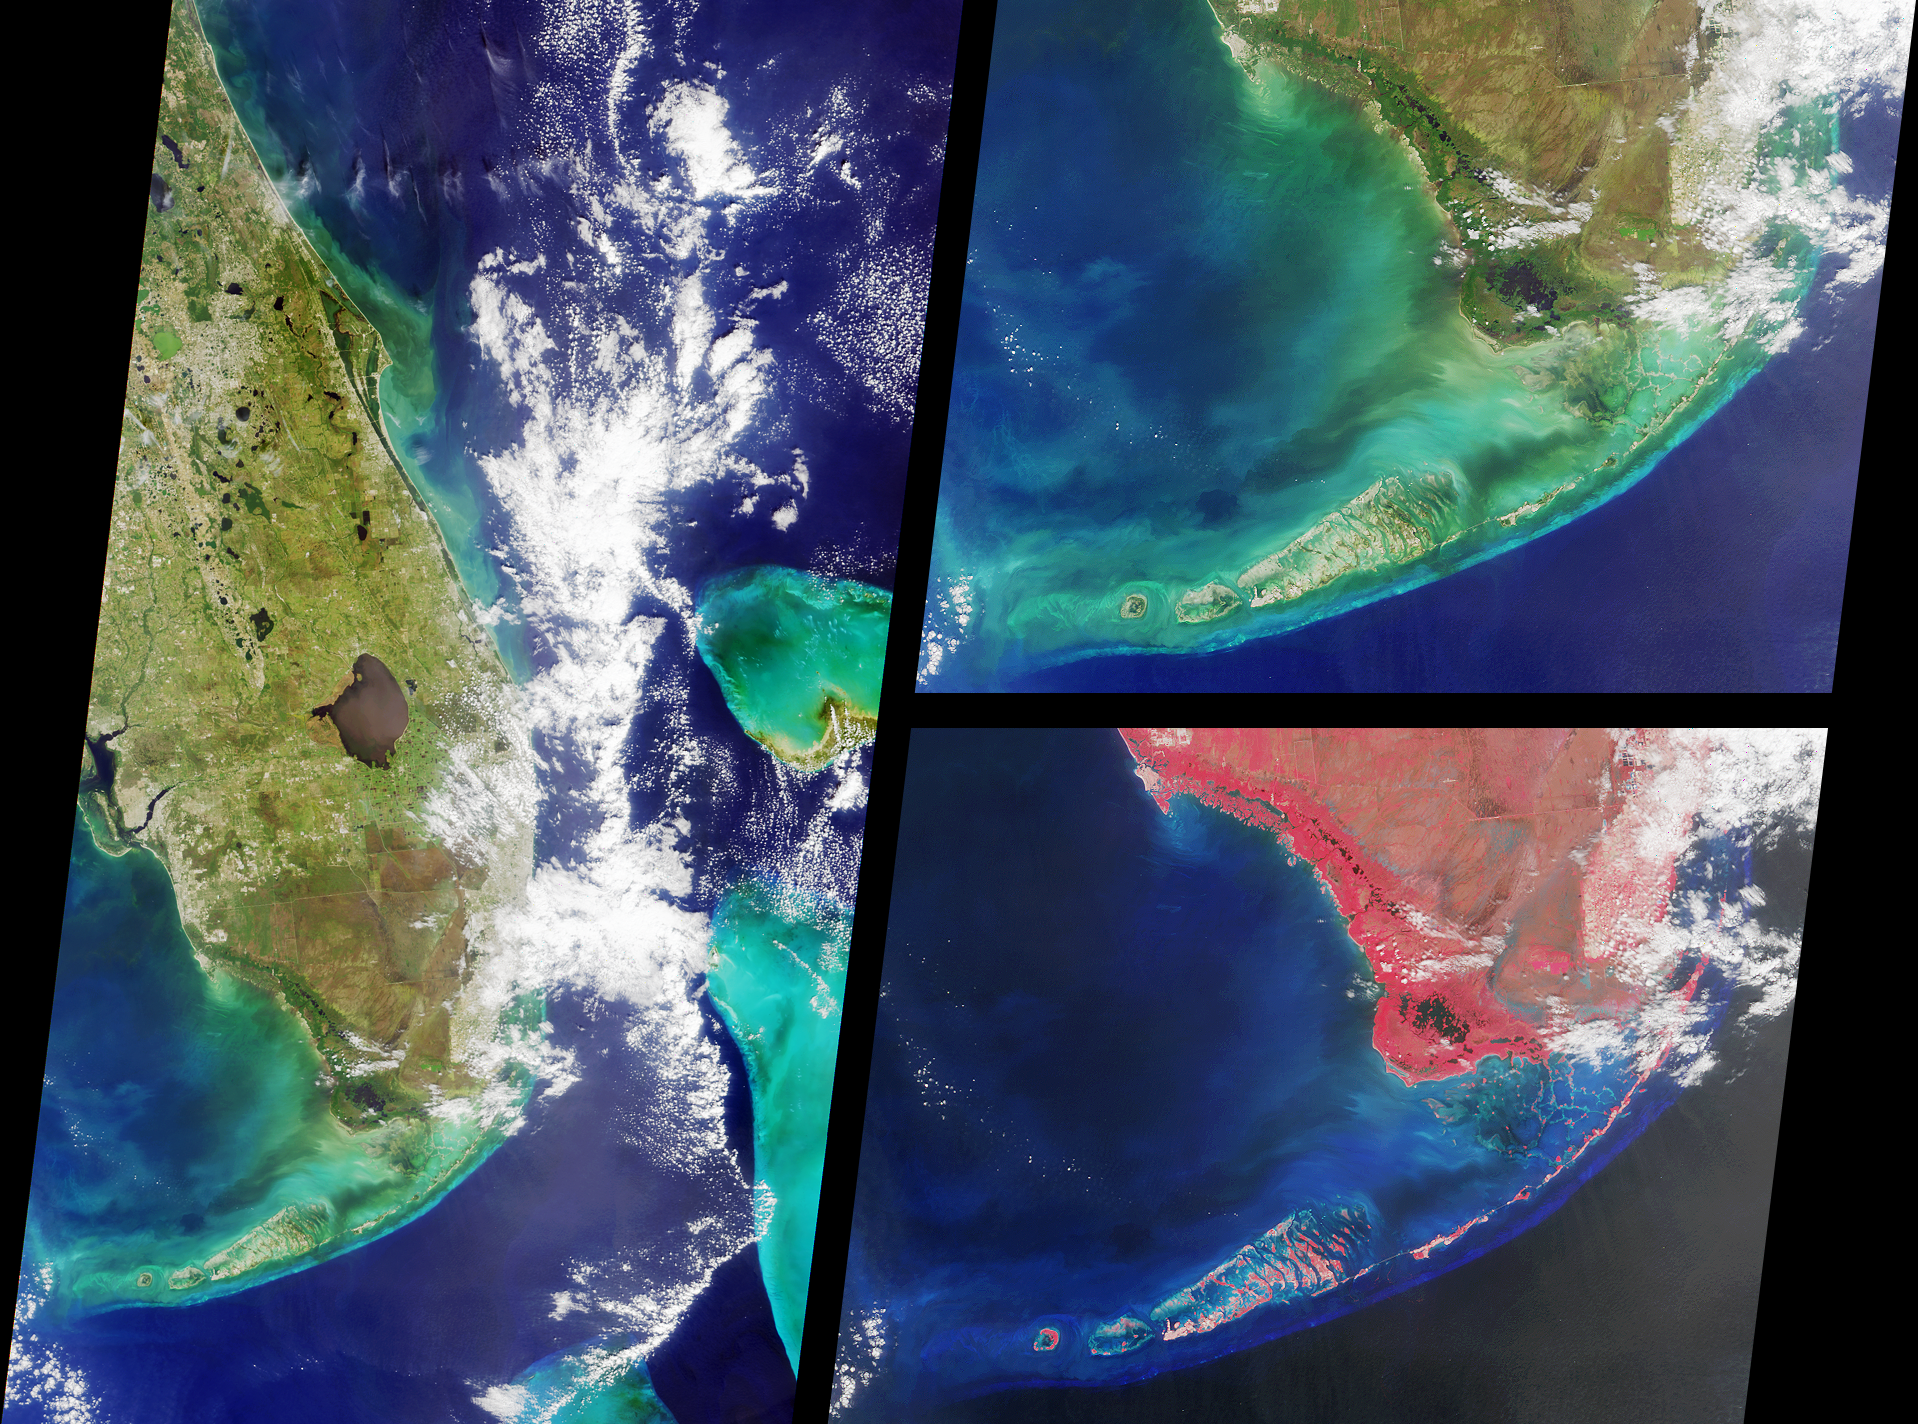

MISR Views Southern Florida

These MISR nadir-camera images of southern Florida were acquired on October 18, 2000 (Terra orbit 4446). The view on the left includes Daytona Beach near the top and the Florida Keys at the bottom. Orlando appears as a grayish patch near the top of the image, just to the east of the greenish Lake Apopka, Florida’s fourth largest and most polluted lake. On the coast is Cape Canaveral, home of the Kennedy Space Center.

The large body of water in the middle of the land area is Lake Okeechobee. On the western (Gulf of Mexico) coast, Charlotte Harbor and Fort Myers are visible. Along the eastern (Atlantic) coast, partially obscured by clouds, are Palm Beach, Fort Lauderdale, and Miami. Further to the east, the shallow waters and reefs of the Little Bahama and Great Bahama Banks appear in striking blue and green colors.

The two righthand images show the Florida Everglades and the Keys in more detail. Like the lefthand view, the top image is a natural color composite of blue, green, and red band imagery. On the bottom is a false color composite comprised of green, red, and near-infrared data. Near-infrared light is invisible to the human eye. The high reflectance of plants in this part of the electromagnetic spectrum, displayed here in shades of red, is the basis of many satellite-based techniques for detecting and characterizing land surface vegetation.

Credit: NASA/GSFC/JPL, MISR Team